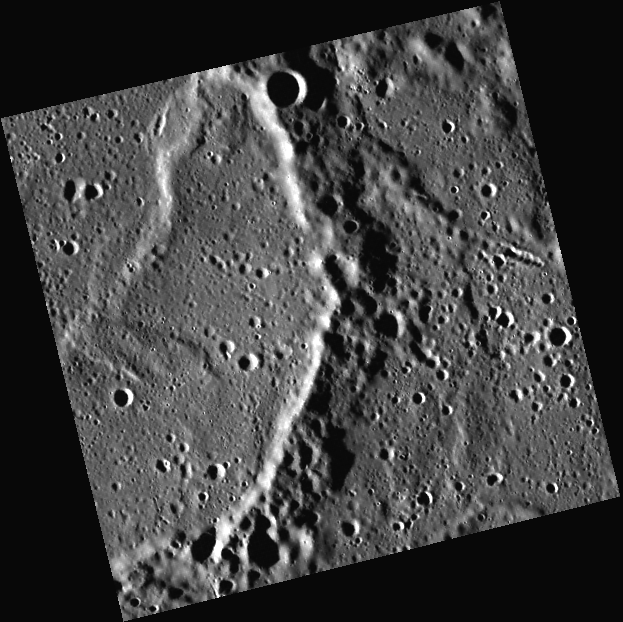

A Wrinkle Ridge in Time

This image, taken with the Wide Angle Camera (WAC), shows a close-up of an unnamed crater. The wavy wrinkle ridges in the upper left formed after the crater was filled with lava. Once it cooled and solidified, the volcanic fill buckled as it subsided and contracted.

This image was acquired as part of MDIS’s high-resolution surface morphology base map. The surface morphology base map will cover more than 90% of Mercury’s surface with an average resolution of 250 meters/pixel (0.16 miles/pixel or 820 feet/pixel). Images acquired for the surface morphology base map typically have off-vertical Sun angles (i.e., high incidence angles) and visible shadows so as to reveal clearly the topographic form of geologic features.

On March 17, 2011 (March 18, 2011, UTC), MESSENGER became the first spacecraft ever to orbit the planet Mercury. The mission is currently in its commissioning phase, during which spacecraft and instrument performance are verified through a series of specially designed checkout activities. In the course of the one-year primary mission, the spacecraft’s seven scientific instruments and radio science investigation will unravel the history and evolution of the Solar System’s innermost planet. Visit the Why Mercury? section of this website to learn more about the science questions that the MESSENGER mission has set out to answer.

Date acquired: May 03, 2011
Image Mission Elapsed Time (MET): 212938625
Image ID: 208481
Instrument: Wide Angle Camera (WAC) of the Mercury Dual Imaging System (MDIS)
WAC filter: 7 (748 nanometers)
Center Latitude: 61.06°
Center Longitude: 330.2° E
Resolution: 124 meters/pixel
Scale: This image is 63.5 km (39.5 miles) across the top edge.
Incidence Angle: 82.9°
Emission Angle: 4.7°
Phase Angle: 87.6°

These images are from MESSENGER, a NASA Discovery mission to conduct the first orbital study of the innermost planet, Mercury. For information regarding the use of images, see the MESSENGER image use policy.

Credit: NASA/Johns Hopkins University Applied Physics Laboratory/Carnegie Institution of Washington